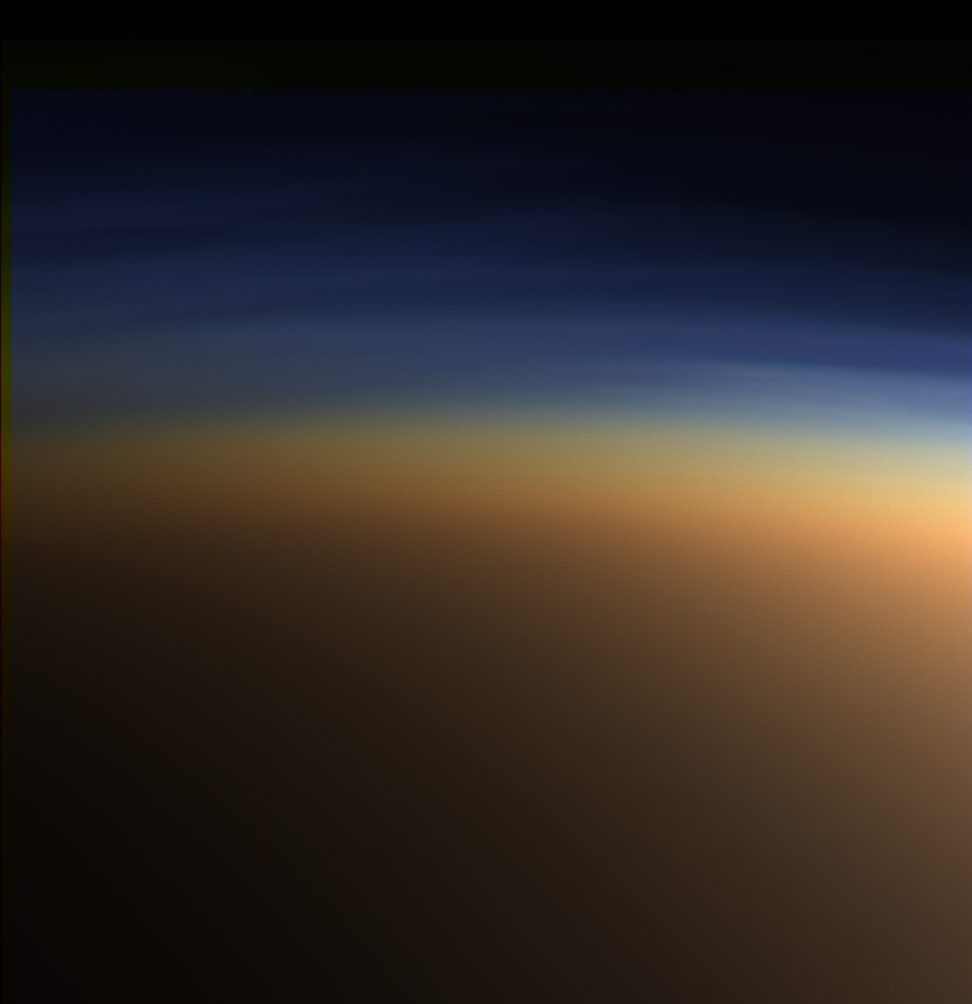

Titan: Complex ‘Anti-greenhouse’

This natural color image shows Titan’s upper atmosphere — an active place where methane molecules are being broken apart by solar ultraviolet light and the byproducts combine to form compounds like ethane and acetylene. The haze preferentially scatters blue and ultraviolet wavelengths of light, making its complex layered structure more easily visible at the shorter wavelengths used in this image.

A movie sequence of images, taken around the same time as this color view, shows movement of the haze layers over the course of a few hours (see PIA06223).

Lower down in the atmosphere, the haze turns into a globe-enshrouding smog of complex organic molecules. This thick, orange-colored haze absorbs visible sunlight, allowing only perhaps 10 percent of the light to reach the surface. The thick haze is also inefficient at holding in and then re-radiating infrared (thermal) energy back down to the surface. Thus, despite the fact that Titan has a thicker atmosphere than Earth, the thick global haze causes the greenhouse effect there to be somewhat weaker than it is on Earth.

Images taken with the Cassini spacecraft wide-angle camera using red, green and blue spectral filters were combined to create this natural color view. The images were obtained at a distance of approximately 9,500 kilometers (5,900 miles) from Titan on March 31, 2005. The image scale is approximately 400 meters (1,300 feet) per pixel.

The Cassini-Huygens mission is a cooperative project of NASA, the European Space Agency and the Italian Space Agency. The Jet Propulsion Laboratory, a division of the California Institute of Technology in Pasadena, manages the mission for NASA’s Science Mission Directorate, Washington, D.C. The Cassini orbiter and its two onboard cameras were designed, developed and assembled at JPL. The imaging team is based at the Space Science Institute, Boulder, Colo.

Credit: NASA/JPL/Space Science Institute